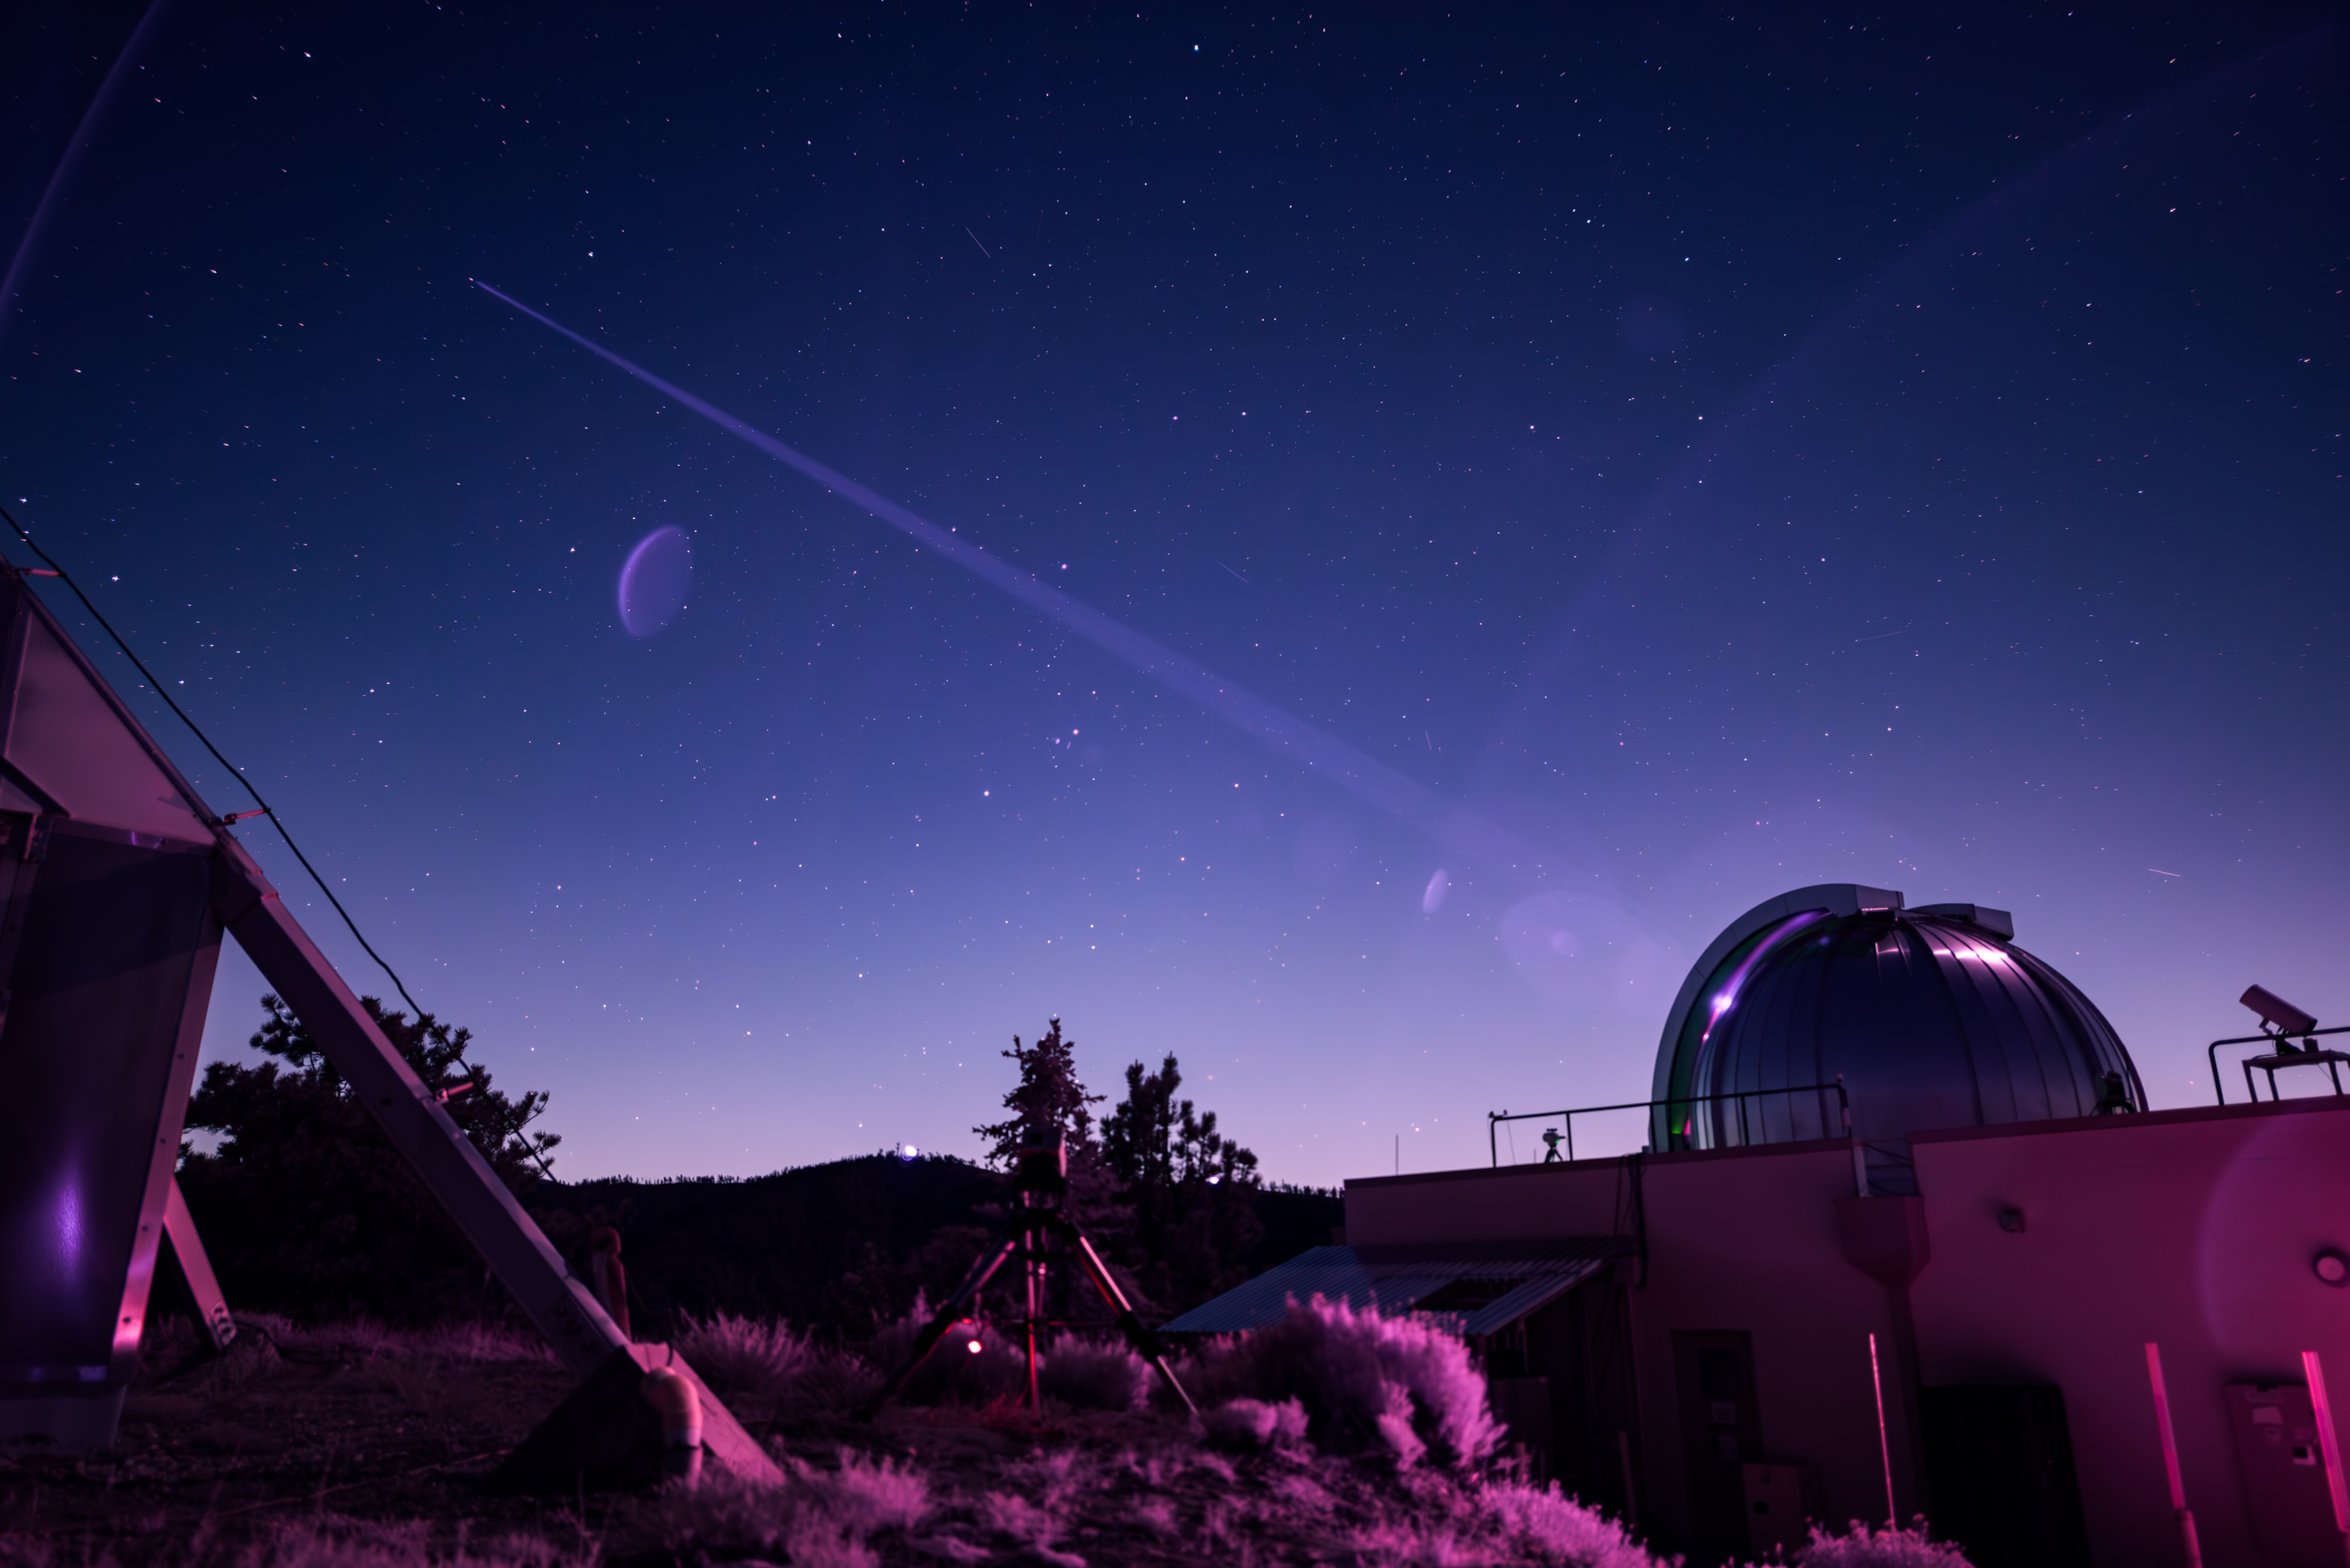

Table Mountain Facility Sends DSOC Laser Beacon to NASA’s Psyche (Infrared Image)

In this infrared photograph, the Optical Communications Telescope Laboratory (OCTL) at NASA Jet Propulsion Laboratory’s Table Mountain Facility near Wrightwood, California, beams its eight-laser beacon (at a total power of 1.4 kilowatts) to the Deep Space Optical Communications (DSOC) flight laser transceiver aboard NASA’s Psyche spacecraft. The photo was taken on June 2, 2025, when Psyche was about 143 million miles (230 million kilometers) from Earth.

The faint purple crescent just left of center and near the laser beam is a lens flare caused by a bright light (out of frame) reflecting inside the camera lens.

As the experiment’s ground laser transmitter, OCTL transmits at an infrared wavelength of 1,064 nanometers from its 3.3-foot-aperture (1-meter) telescope. The telescope can also receive faint infrared photons (at a wavelength of 1,550 nanometers) from the 4-watt flight laser transceiver on Psyche. Neither infrared wavelength is easily absorbed or scattered by Earth’s atmosphere, making both ideal for deep space optical communications.

To receive the most distant signals from Psyche, the project enlisted the powerful 200-inch-aperture (5-meter) Hale Telescope at Caltech’s Palomar Observatory in San Diego County, California, as its primary downlink station, which provided adequate light-collecting area to capture the faintest photons. Those photons were then directed to a cryogenically cooled superconducting high-efficiency detector array at the observatory where the information encoded in the photons could be processed.

Managed by JPL, DSOC was designed to demonstrate that data encoded in laser photons could be reliably transmitted, received, and then decoded after traveling millions of miles from Earth out to Mars distances. Nearly two years after launching aboard the agency’s Psyche mission in 2023, the demonstration completed its 65th and final “pass” on Sept. 2, 2025, sending a laser signal to Psyche and receiving the return signal from 218 million miles (350 million kilometers) away.

Caltech manages JPL for NASA. This demonstration is the latest in a series of optical communication experiments funded by the Space Technology Mission Directorate’s Technology Demonstration Missions Program managed at NASA’s Marshall Space Flight Center in Huntsville, Alabama, and the agency’s SCaN (Space Communications and Navigation) program in the Space Operations Mission Directorate. The Psyche mission is led by Arizona State University. Lindy Elkins-Tanton of the University of California, Berkeley is the principal investigator. A division of Caltech in Pasadena, JPL is responsible for the mission’s overall management.

Credit: NASA/JPL-Caltech